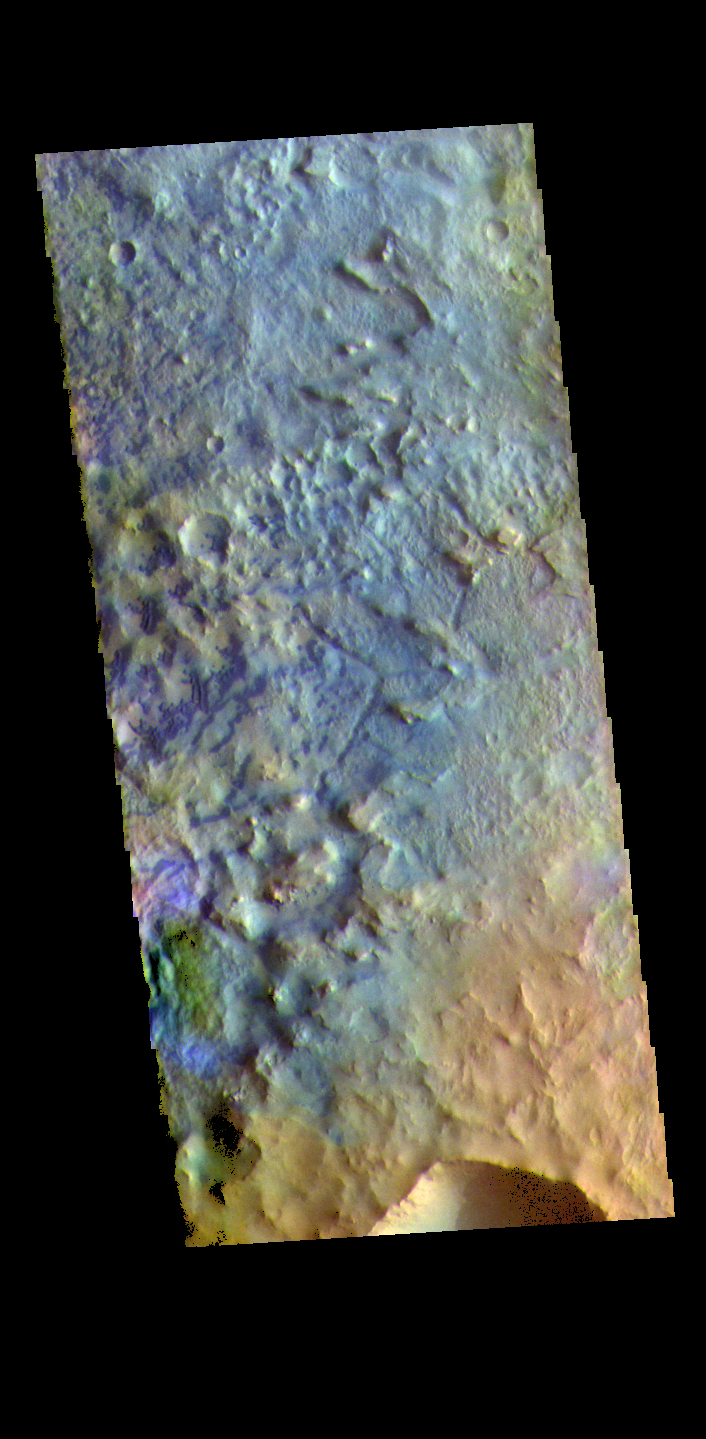

Baldet Crater – False Color

The THEMIS VIS camera contains 5 filters. The data from different filters can be combined in multiple ways to create a false color image. These false color images may reveal subtle variations of the surface not easily identified in a single band image. Today’s false color image shows part of the floor of Baldet Crater. Baldet Crater is located in Terra Sabaea and is 181km (112 miles) in diameter.

Credit: NASA/JPL-Caltech/ASU